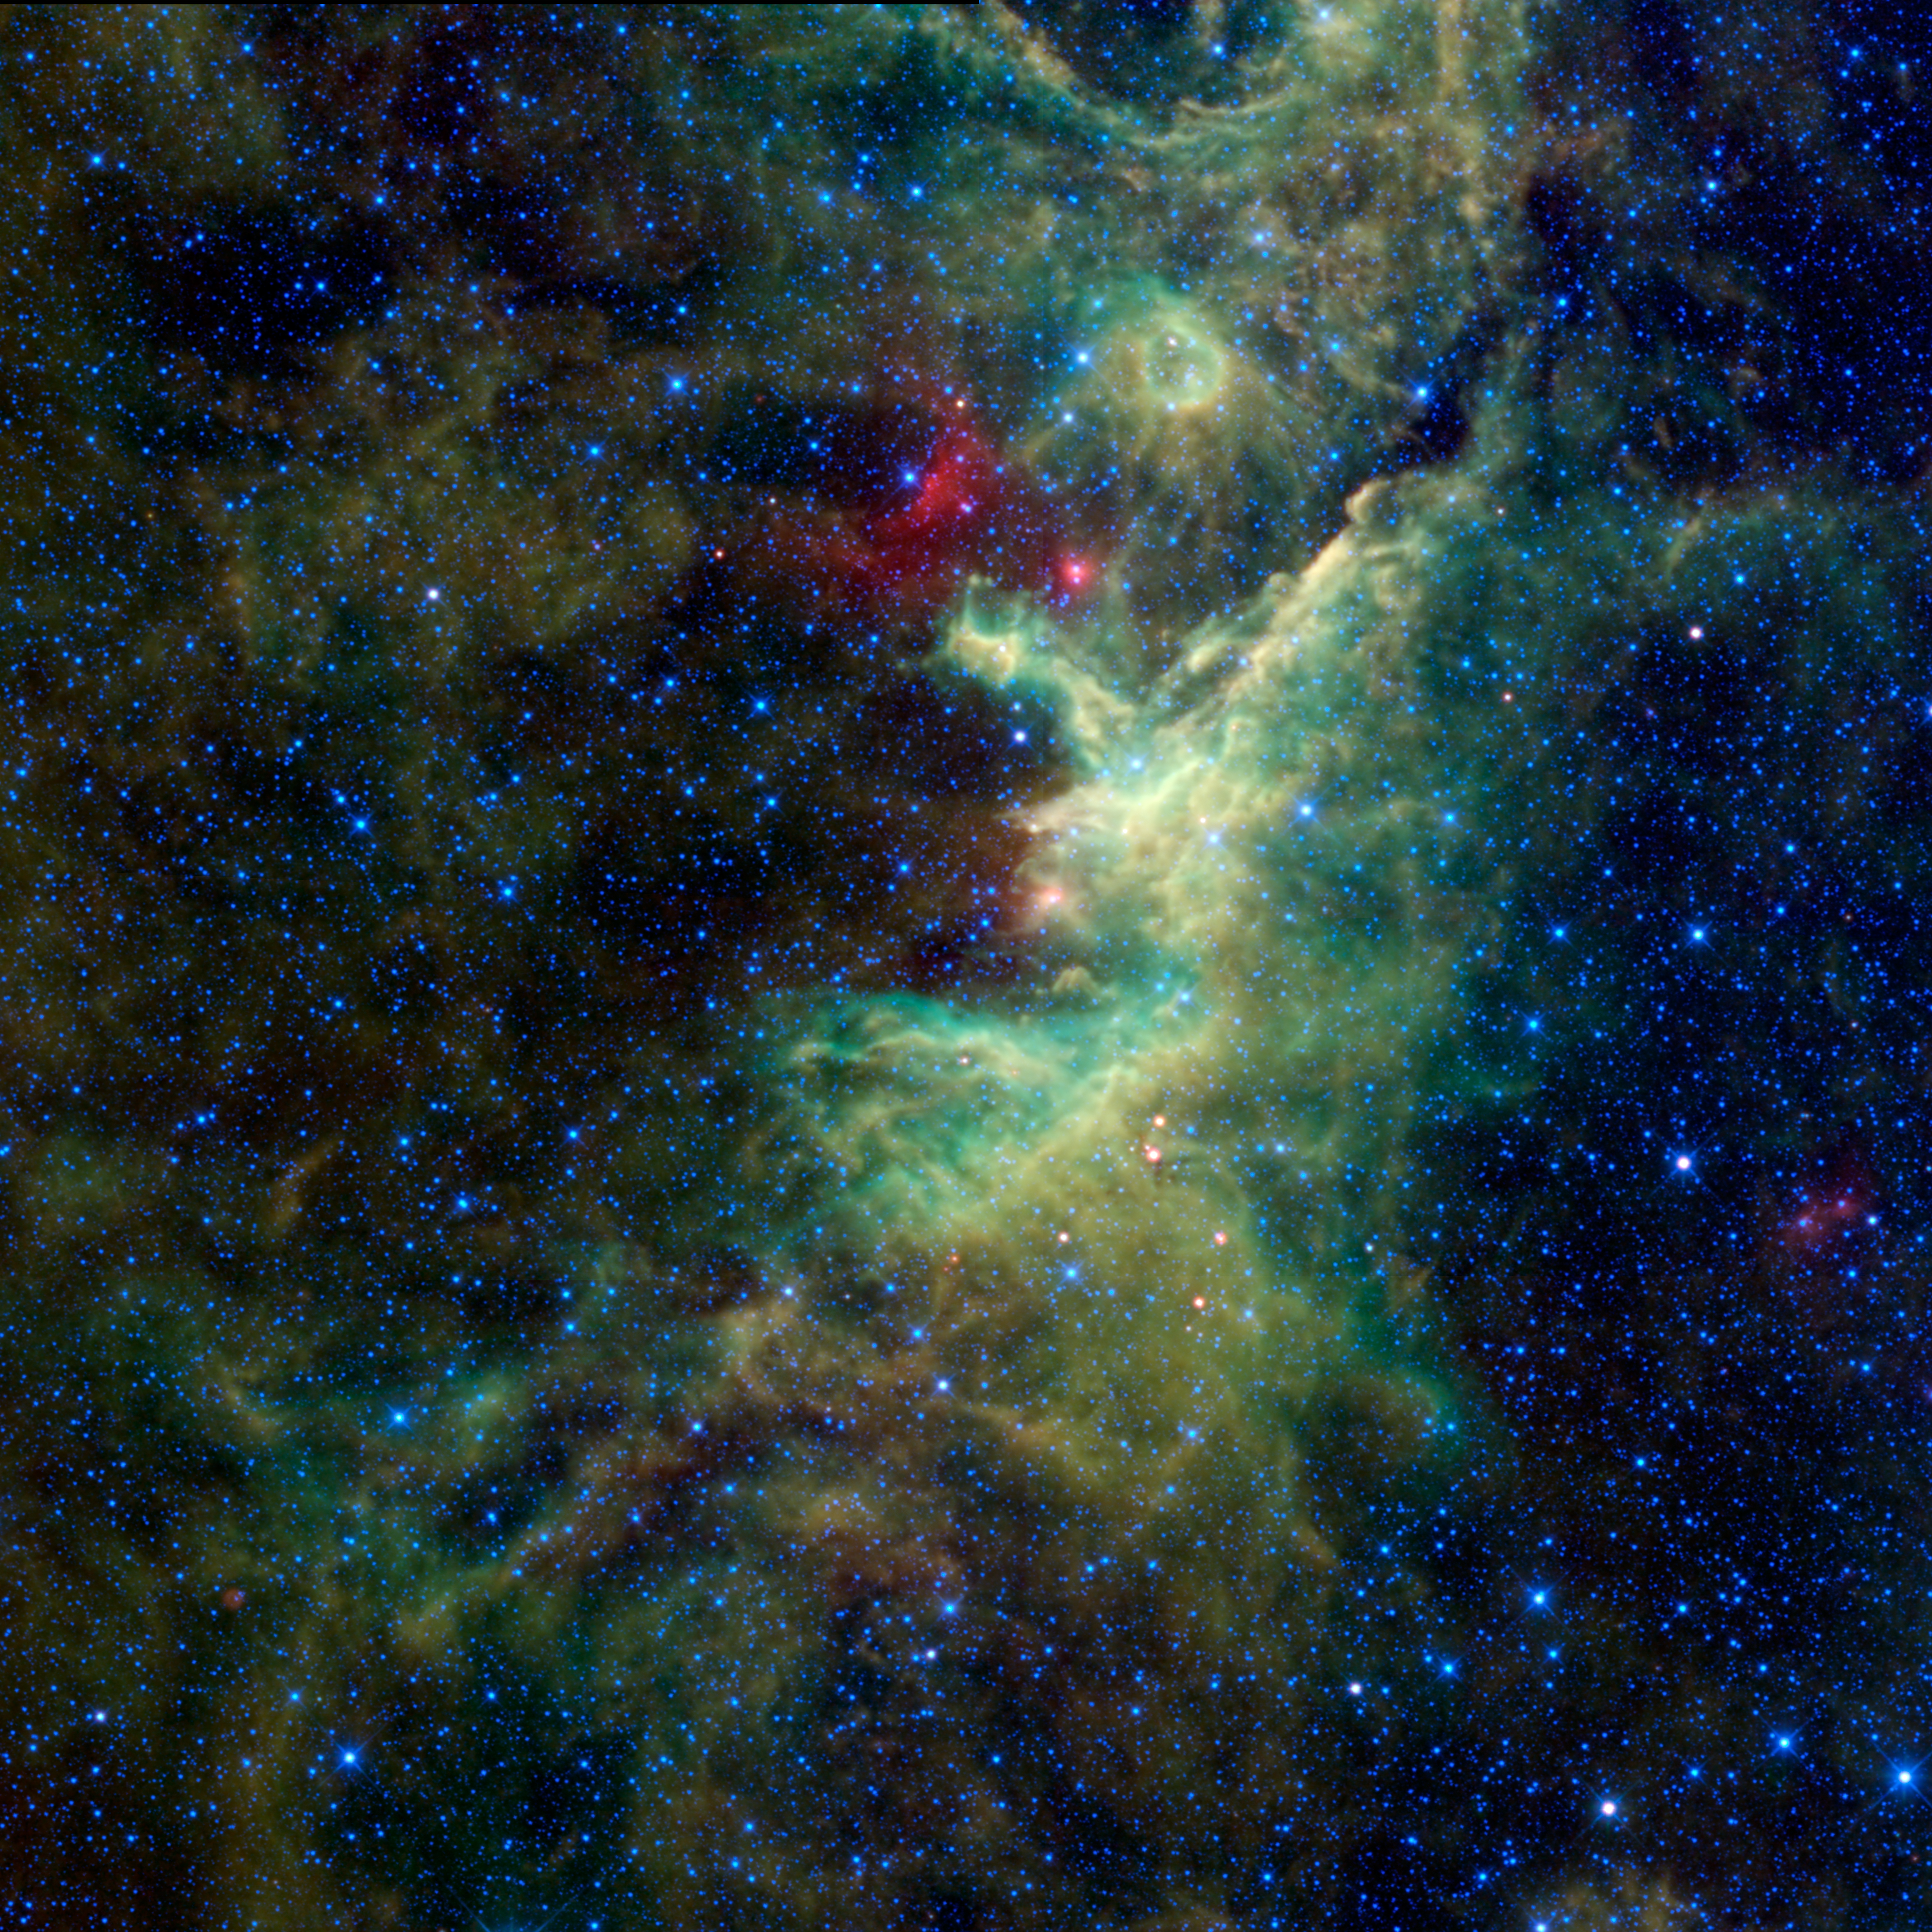

The Dark Heart of the King

NASA’s Wide-field Infrared Survey Explorer, or WISE, captured this image of a hidden star-forming cloud of dust and gas located in the constellation of Cepheus. Cepheus, father of Andromeda, was a mythological king in the ancient Greek world. This image of dark nebulae lies near the heart of the king, as imagined by ancient Greek astronomers.

The dust in these nebulae blocks visible light passing through, and the cloud and its contents are mostly hidden when viewed in visible light. What appears to the naked eye as the blackness of space is in fact a dark nebula. WISE’s infrared vision both penetrates the dust to see stars within the cloud as well as the glow of the dust that makes up the cloud.

Different parts of this nebula have a variety of names in astronomical catalogs. The central portion is known as IRAS 22298+6505. IRAS stands for Infrared Astronomical Satellite, a predecessor to WISE and an international satellite that mapped the sky in infrared light in the 1980s. Other portions of this cloud are called TGU H686 P2 and LDN 1213. As with IRAS, the first letters of these objects refer to astronomical catalogs. TGU is an acronym for the Tokyo Gakugei University catalog, while LDN stands for Lynds Dark Nebula catalog. The surveys that produced these catalogs were often done with fields of view that were much smaller than WISE’s. What looked like distinct nebulae in those surveys are revealed as a much larger cloud complex by WISE. This complex spans about 120 light-years across and is located about 2,500 light-years away at the edge of a spiral arm of the Milky Way galaxy, called the Orion spur.

These types of clouds are the locations where stars are born. When a cloud of dust and gas becomes so dense that it can block out light, it is ripe for parts of the cloud to collapse into newborn stars. The whole cloud doesn’t form stars all at one time. Some parts of the cloud go first, and the winds and radiation from the biggest and hottest stars in that first generation will blow away parts of the cloud and compress other parts causing further star formation to occur. The bright blue giant star, 26 Cephei, is an example. Seen in the upper central part of this image, 26 Cephei is surrounded by a bubble of cool, red dust and dust-enshrouded younger stars that may owe their existence to their older sibling.

Color in this image is representational. Blue and cyan represent light at 3.4 and 4.6 microns, primarily emitted by stars. Green and red represent light at 12 and 22 microns, emitted by the relatively cooler dust particles in the dark clouds.

JPL manages the Wide-field Infrared Survey Explorer for NASA’s Science Mission Directorate, Washington. The principal investigator, Edward Wright, is at UCLA. The mission was competitively selected under NASA’s Explorers Program managed by the Goddard Space Flight Center, Greenbelt, Md. The science instrument was built by the Space Dynamics Laboratory, Logan, Utah, and the spacecraft was built by Ball Aerospace & Technologies Corp., Boulder, Colo. Science operations and data processing take place at the Infrared Processing and Analysis Center at the California Institute of Technology in Pasadena. Caltech manages JPL for NASA.

Credit: NASA/JPL-Caltech/UCLA